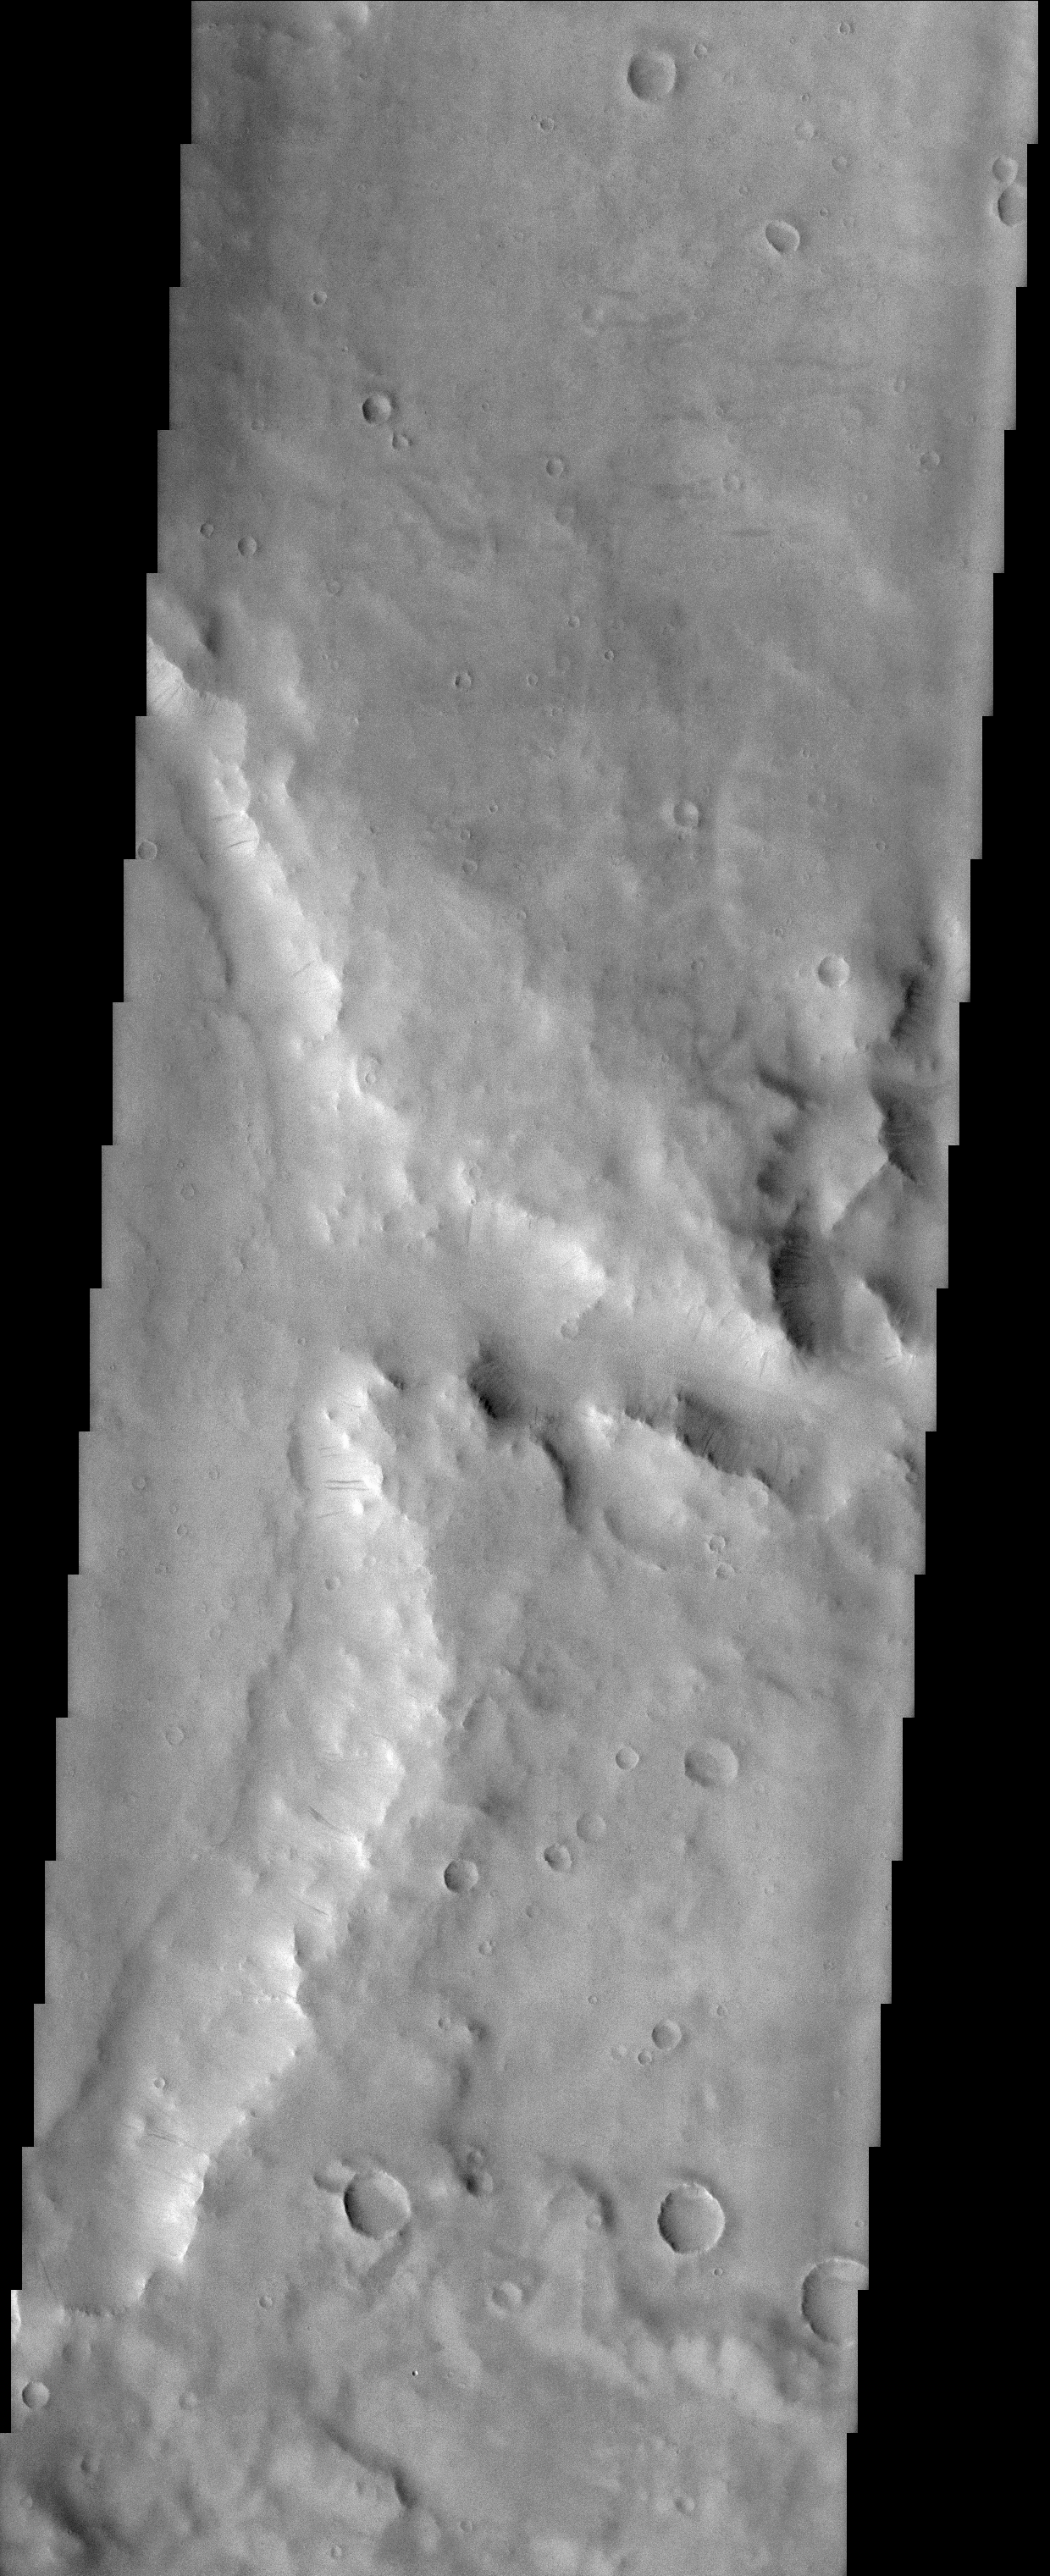

Naktong Valles

(Released 04 April 2002)
This image is located in a cratered highland region called Arabia Terra. The center right side of the image shows a branch of the valley network Naktong Vallis cutting into the eastern rim of an unnamed crater. A simple sequence of geologic events can be ascertained from this image. Early on in time this surface was subjected to bombardment from asteroids and comets thereby creating the pockmarked highlands. This was followed by channel incision into the former rim of the large crater seen near the center of this image. The last series of events to occur in this image are primarily aeolian (wind) related. These include the dark streaks seen on slopes. Numerous dark streaks coursing down the slopes of crater and channel walls suggests that the relatively bright dust which mantles the slopes slides downhill and either exposes a dust-free darker surface or creates a darker surface by increasing its roughness.

Credit: NASA/JPL/Arizona State University